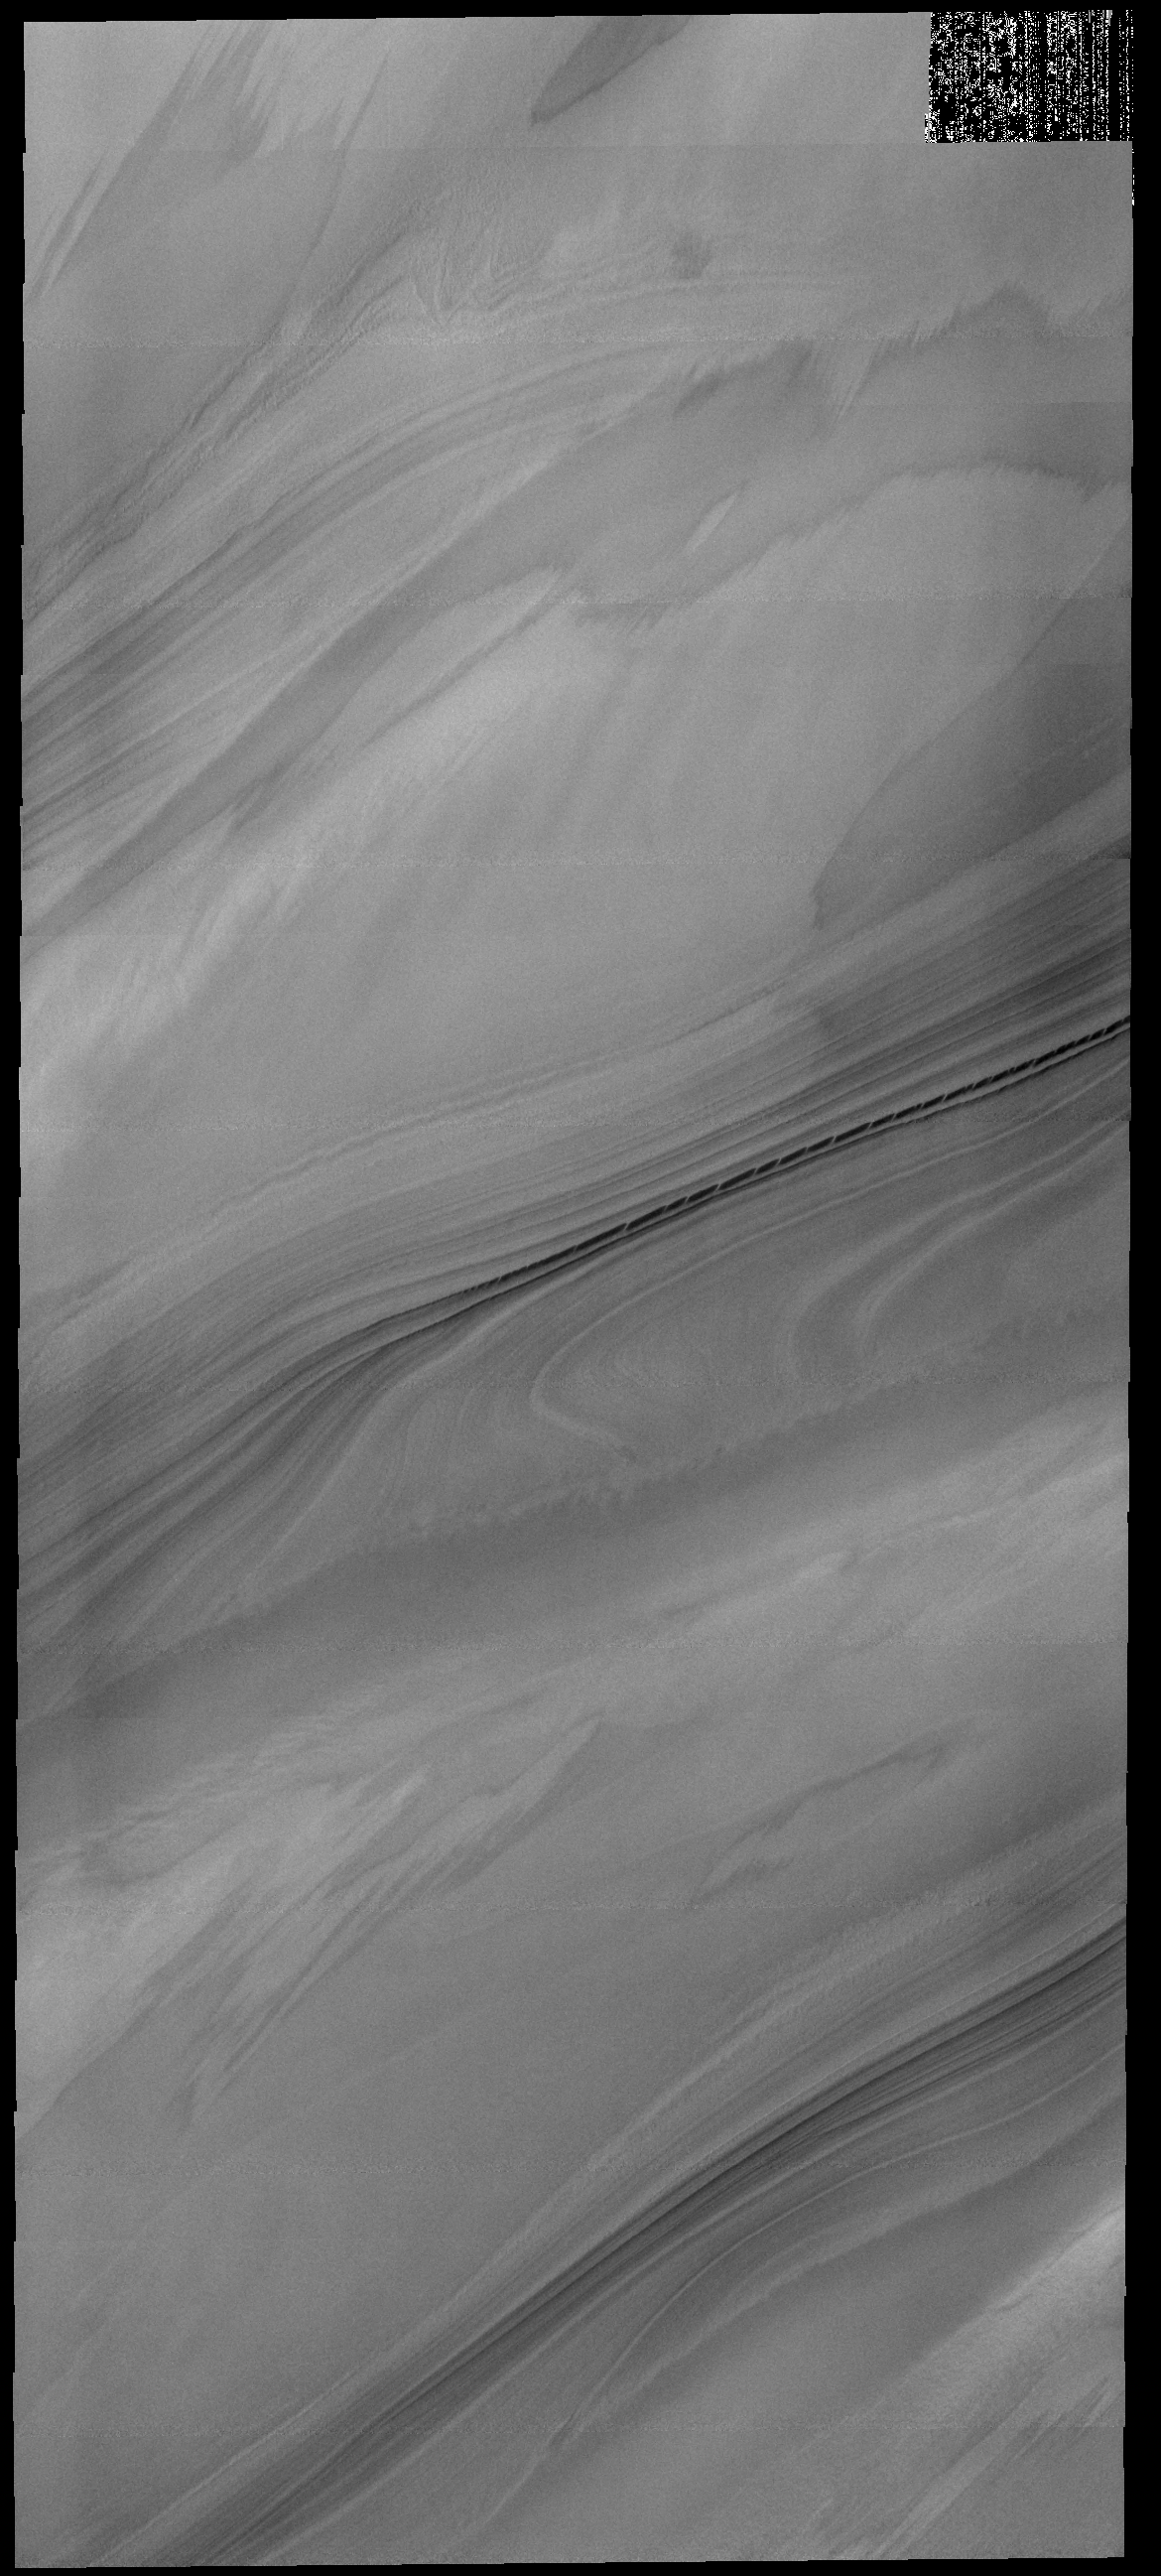

Polar Cap Layers

This VIS image of the north polar cap shows the layering of ice and dust materials.

Credit: NASA/JPL-Caltech/ASU